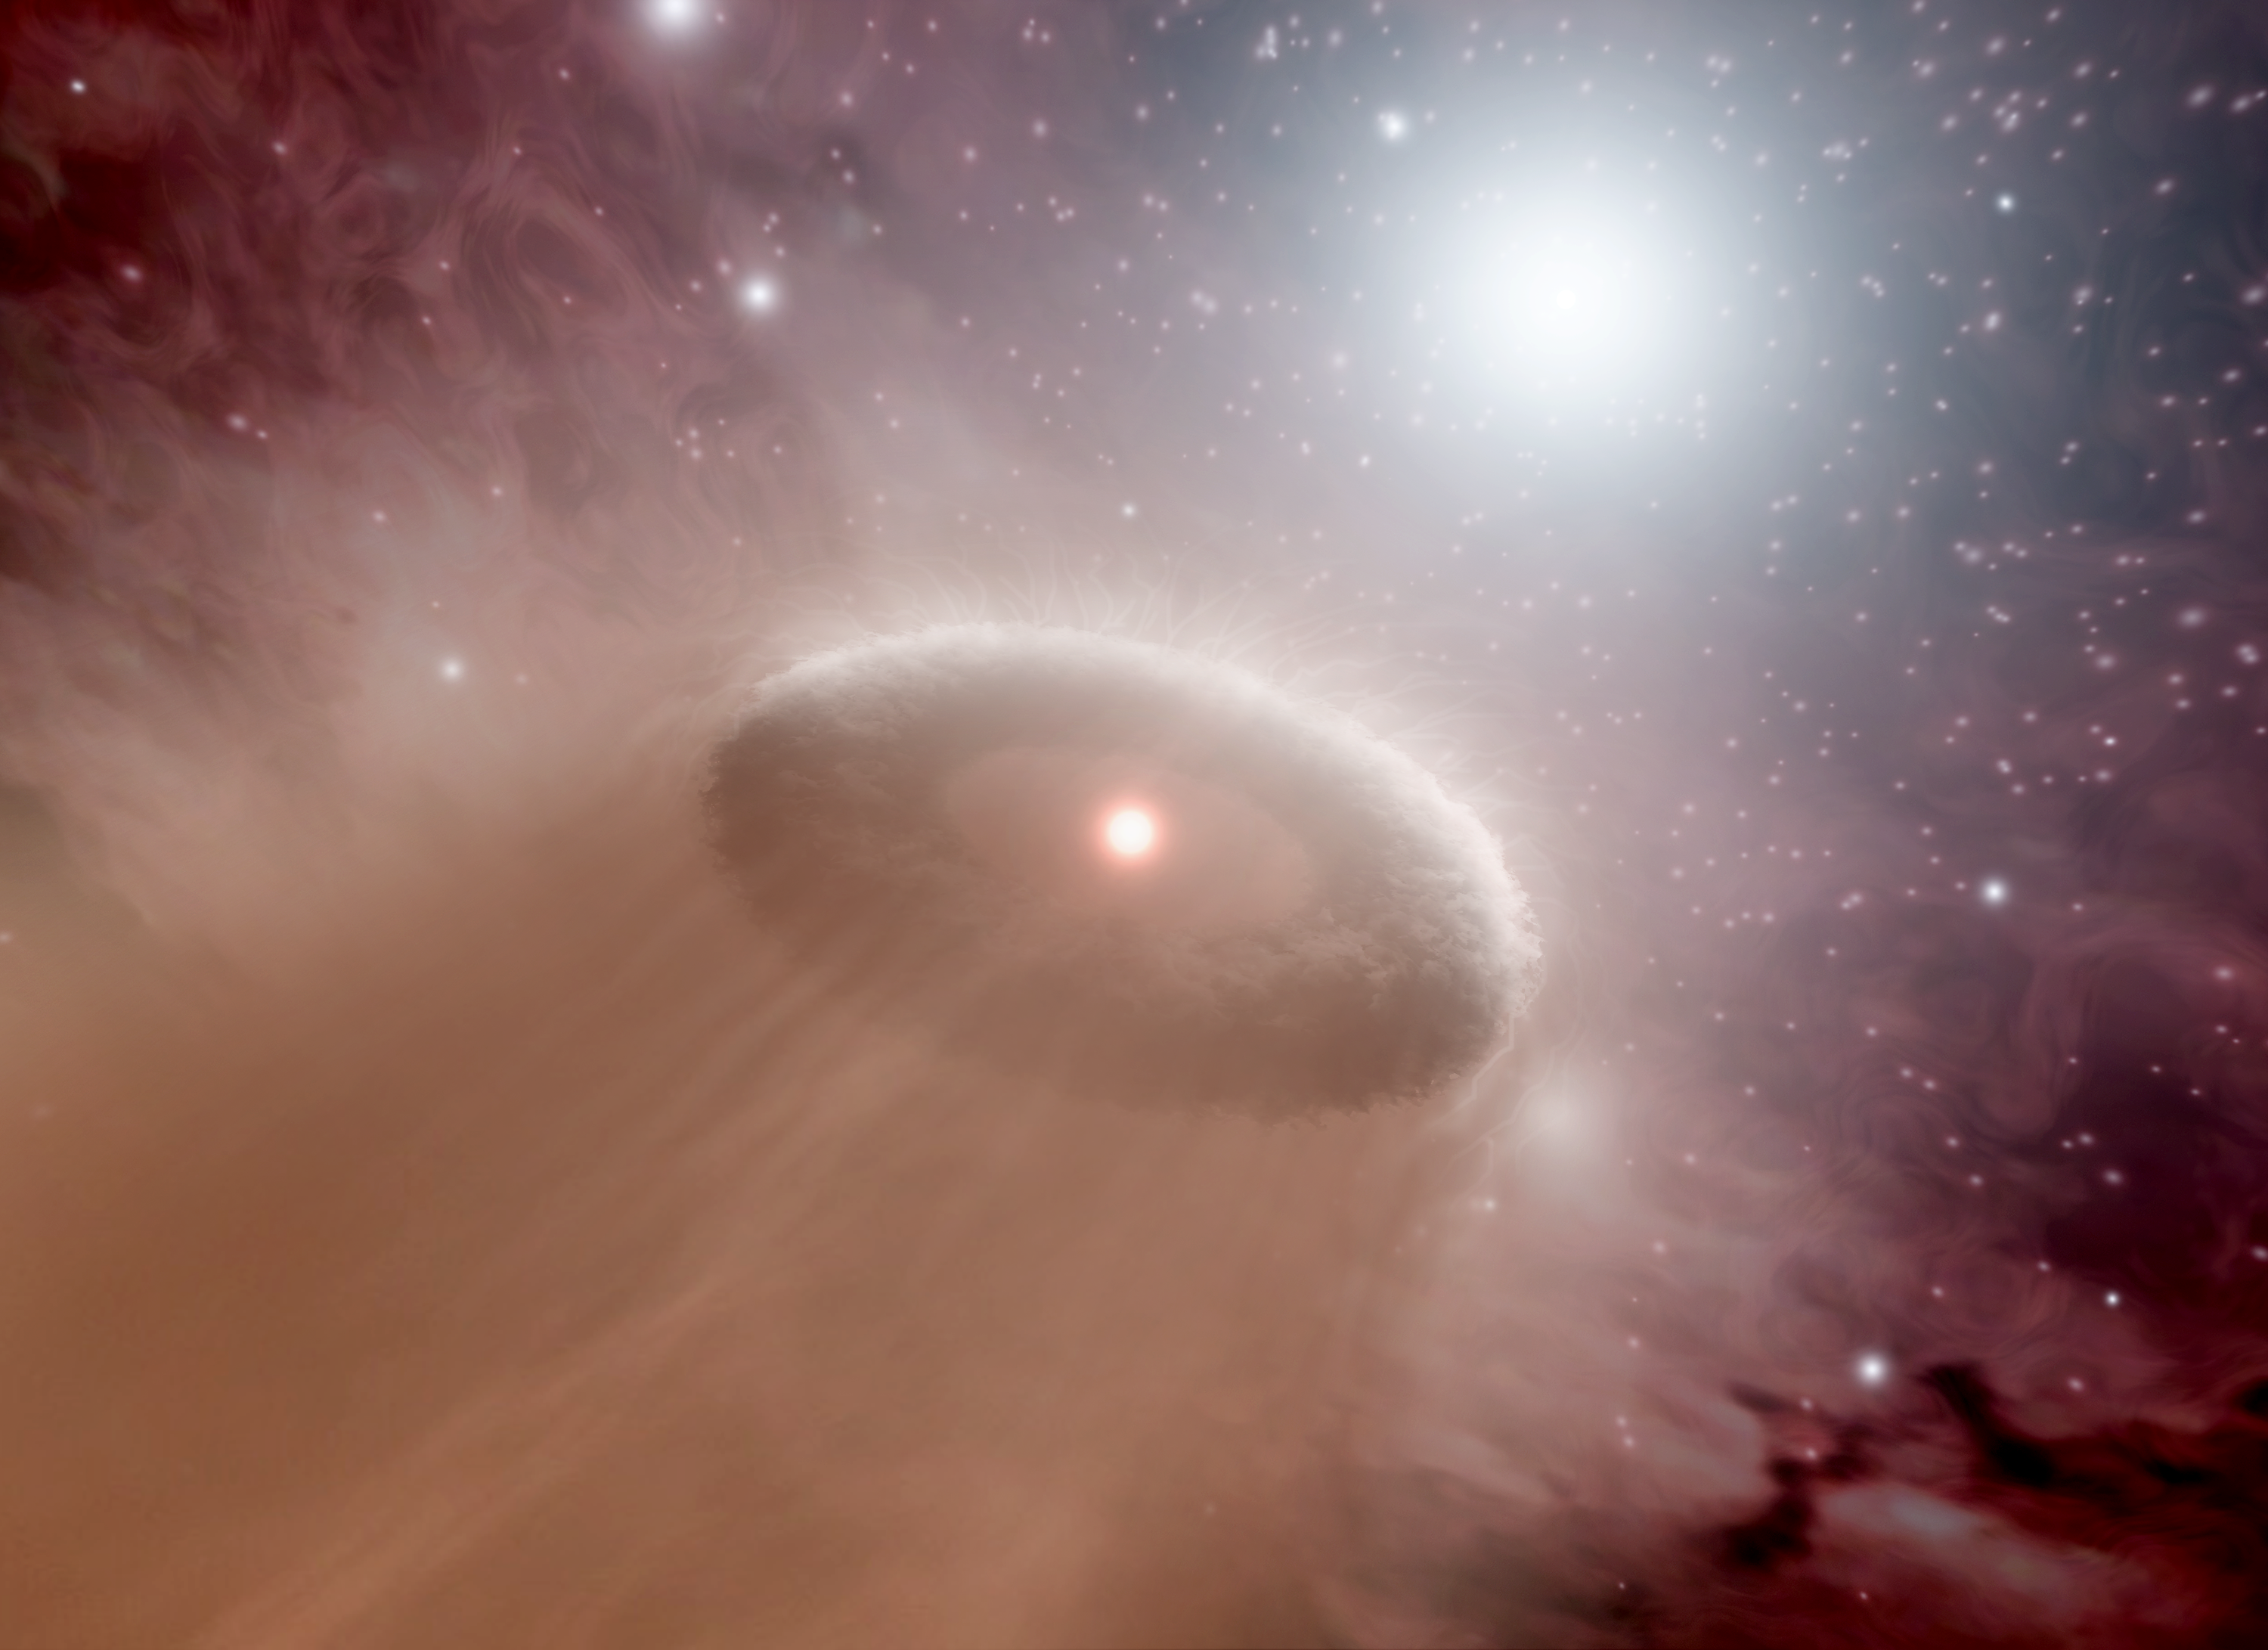

Evaporating Protoplanetary Disk

"The further on the edge, the hotter the intensity," sings Kenny Loggins in "Danger Zone," a song made famous by the movie "Top Gun." The same words ring true for young, cooler stars like our sun that live in the danger zones around scorching hot stars, called O-stars. The closer a young, maverick star happens to be to a super hot O-star, the more likely its burgeoning planets will be blasted into space.

This artist's concept illustrates the process in action. An O-star can be seen near the top right, just behind a young, cooler star and its swirling disk of planet-forming material. Disks like this one, called protoplanetary disks, are where planets are born. Gas and dust in a disk clumps together into tiny balls that sweep through the material, growing in size to eventually become full-grown planets.

The young star happens to lie within the "danger zone" around the O-star, which means that it is too close to the hot star to keep its disk. Radiation and winds from the O-star are boiling and blowing away the material, respectively. This process, called photoevaporation, takes anywhere from one hundred thousand to about one million years. Without a disk, the young star will not be able to produce planets.

Our own Sun and its suite of planets might have grown up on the edge of an O-star's danger zone before migrating to its current, spacious home. However, we know that our young sun didn't linger for too long in any hazardous territory, or our planets, and life, wouldn't be here today.

NASA's Spitzer Space Telescope surveyed the danger zones around five O-stars in the Rosette nebula. It was able to determine that the zones are spheres with a radius of approximately 1.6 light-years, or 10 trillion miles.

Credit: NASA/JPL-Caltech/T. Pyle (SSC)